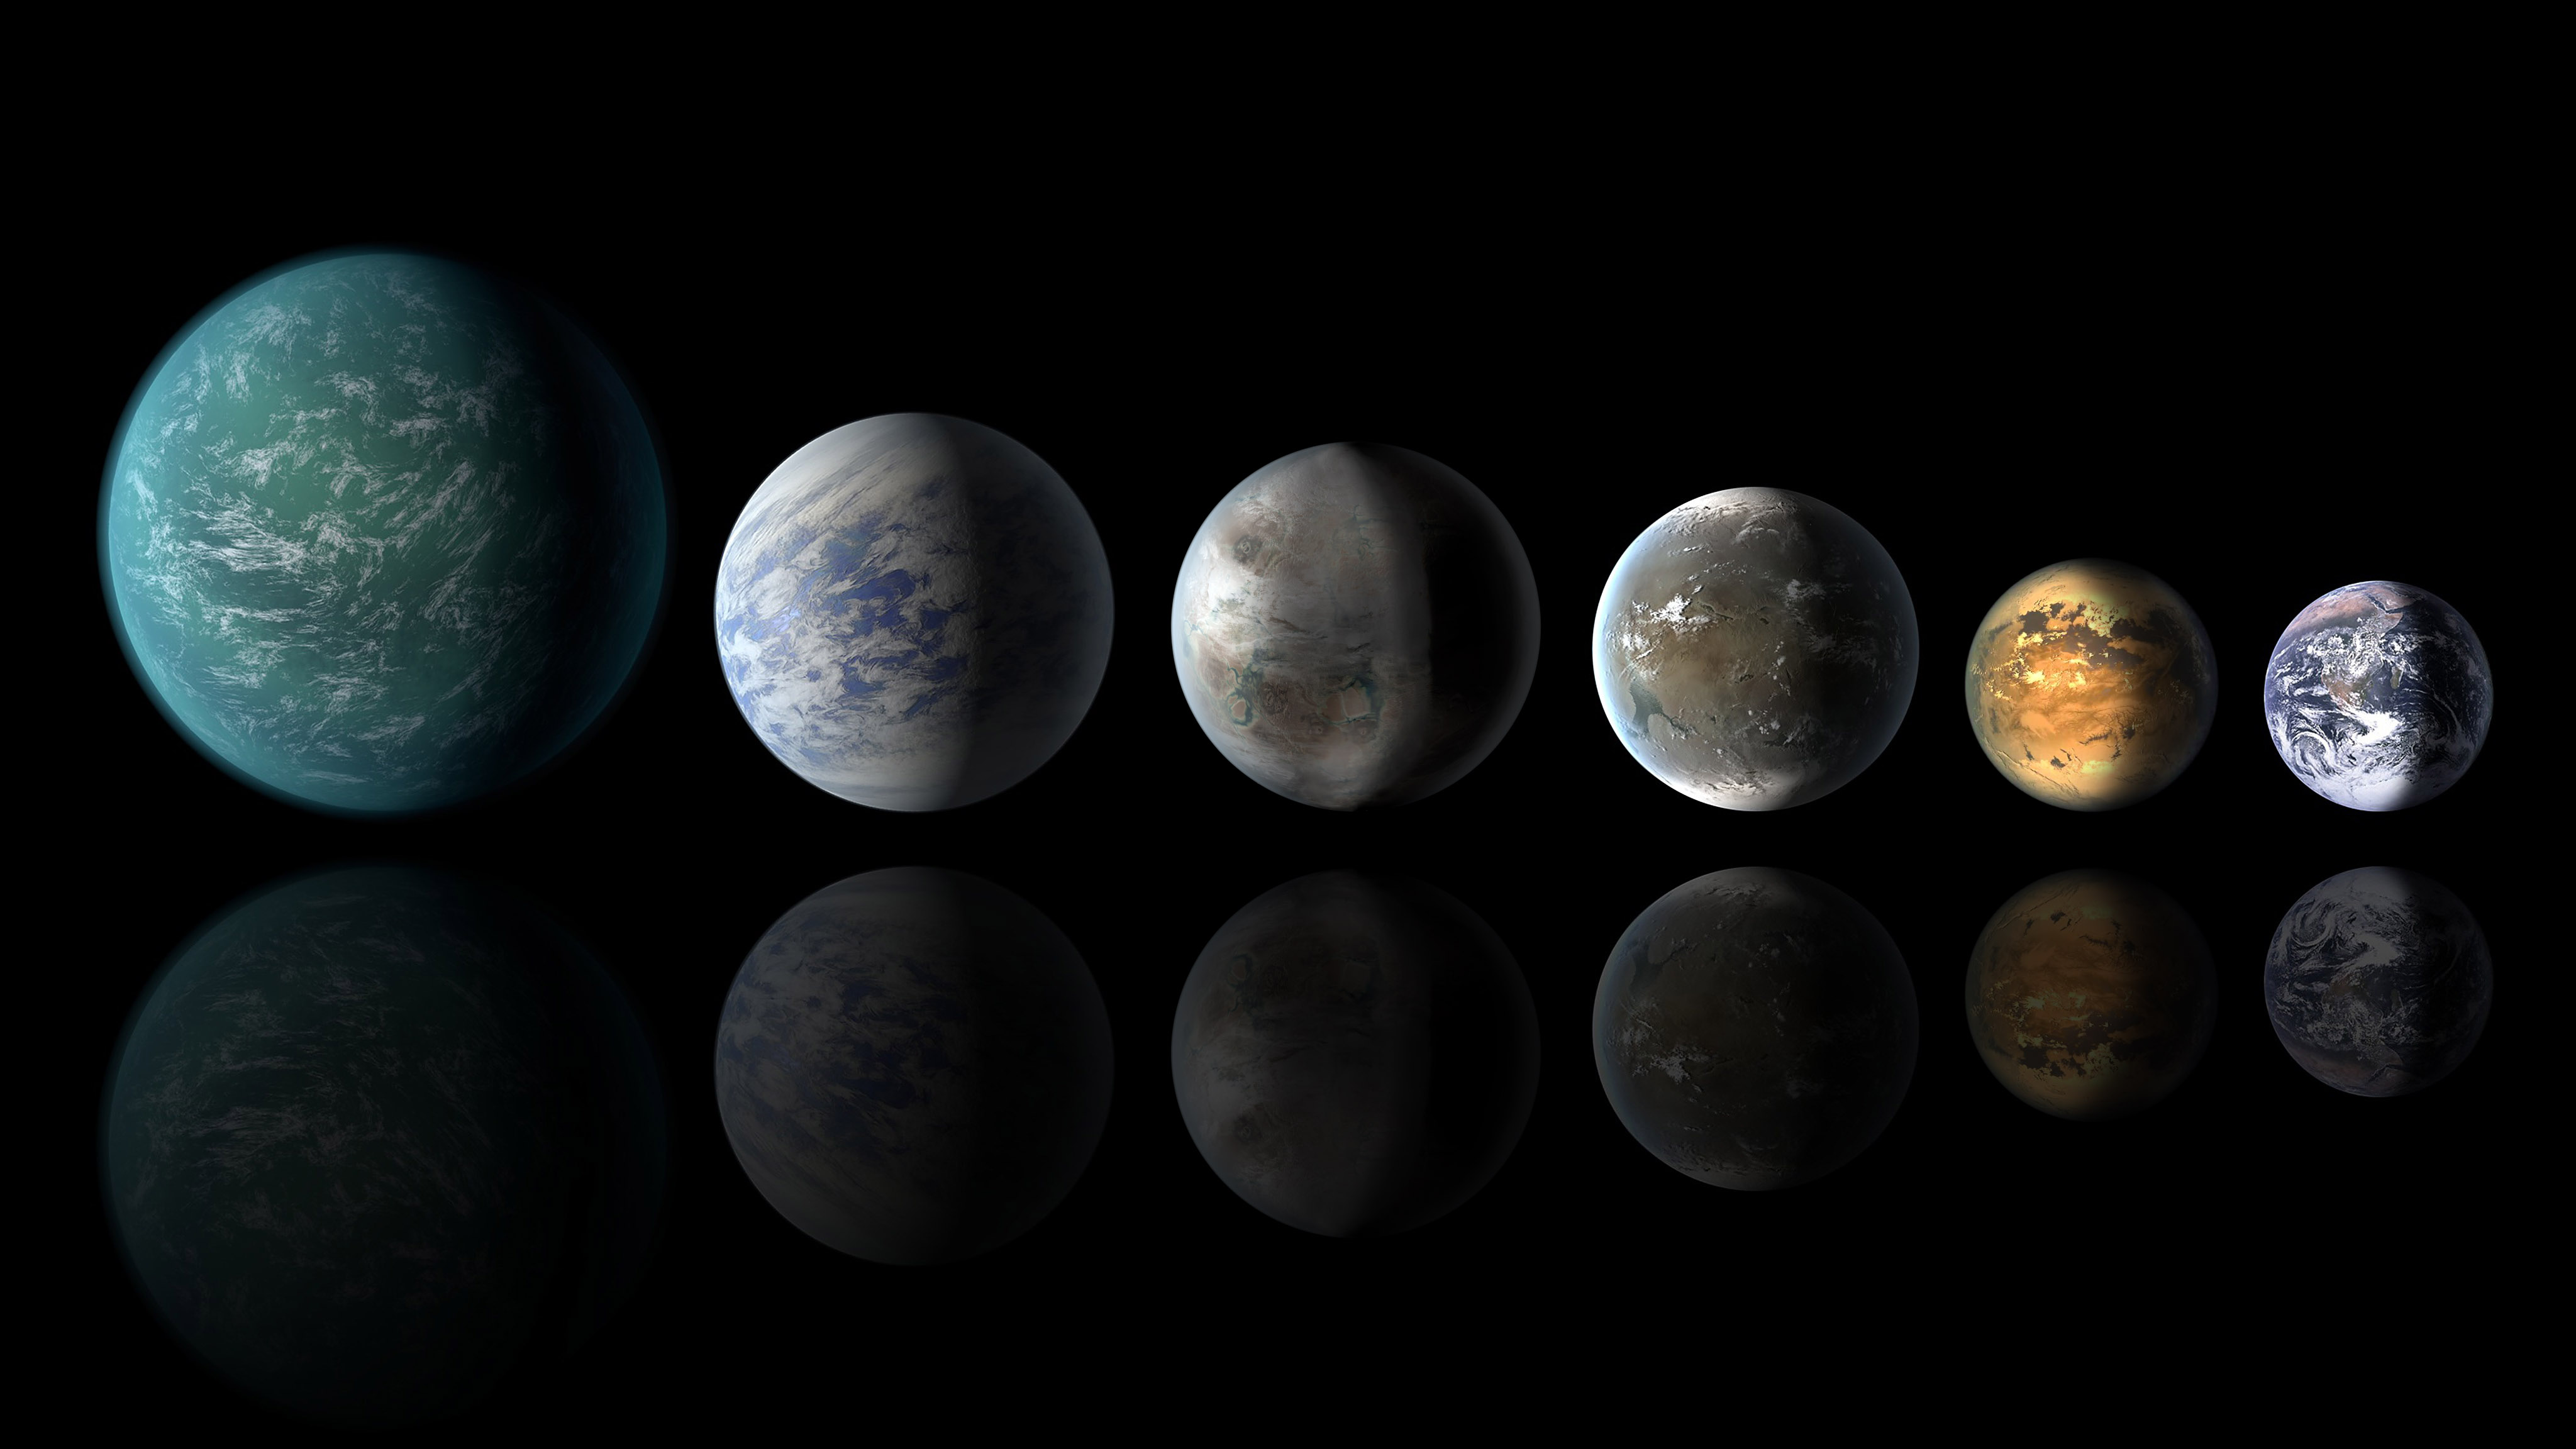

Pantheon of Planets Similar to Earth (Artist’s Concept)

A newly discovered exoplanet, Kepler-452b, comes the closest of any found so far to matching our Earth-sun system. This artist’s conception of a planetary lineup shows habitable-zone planets with similarities to Earth: from left, Kepler-22b, Kepler-69c, the just announced Kepler-452b, Kepler-62f and Kepler-186f. Last in line is Earth itself.

NASA Ames manages Kepler’s ground system development, mission operations and science data analysis. NASA’s Jet Propulsion Laboratory in Pasadena, Calif., managed Kepler mission development. Ball Aerospace & Technologies Corp. in Boulder, Colo., developed the Kepler flight system and supports mission operations with JPL at the Laboratory for Atmospheric and Space Physics at the University of Colorado in Boulder. The Space Telescope Science Institute in Baltimore archives, hosts and distributes the Kepler science data. Kepler is NASA’s 10th Discovery Mission and is funded by NASA’s Science Mission Directorate at the agency’s headquarters in Washington.

Credit: NASA/Ames/JPL-Caltech